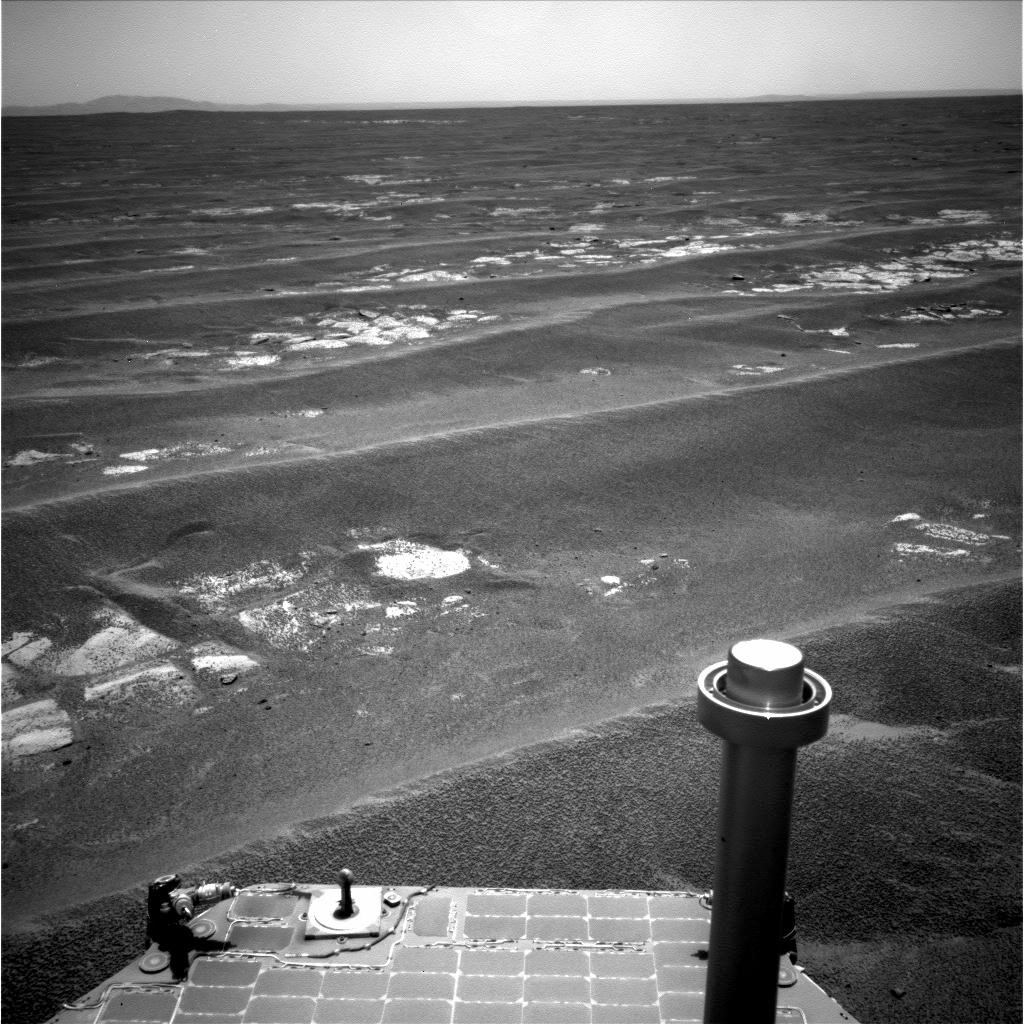

Drive Direction Image by Opportunity After Surpassing 20 Miles

NASA’s Mars Exploration Rover Opportunity used its navigation camera to record this view in the eastward driving direction after completing a drive on July 17, 2011, that took the rover’s total driving distance on Mars beyond 20 miles.

Opportunity drove 407 feet (124 meters) during the 2,658th Martian day, or sol, of the rover’s exploration of the Meridian Planum region of Mars. That drive brought Opportunity’s total odometry to 20.01 miles (32.21 kilometers). It also brought Opportunity within about eight-tenths of a mile (about 1.3 kilometers) of the rim of Endeavour crater, which has been the rover team’s long-term destination for Opportunity since mid-2008. Portions of the Endeavour rim are visible on the horizon in this image.

Opportunity and its rover twin, Spirit, completed their original three-month prime missions on Mars in April 2004. Both rovers continued for years of bonus, extended missions. Spirit finished communicating with Earth in March 2010. Both rovers have made important discoveries about wet environments on ancient Mars that may have been favorable for supporting microbial life.

NASA’s Jet Propulsion Laboratory, a division of the California Institute of Technology in Pasadena, manages the Mars Exploration Rover Project for the NASA Science Mission Directorate, Washington.

Credit: NASA/JPL-Caltech